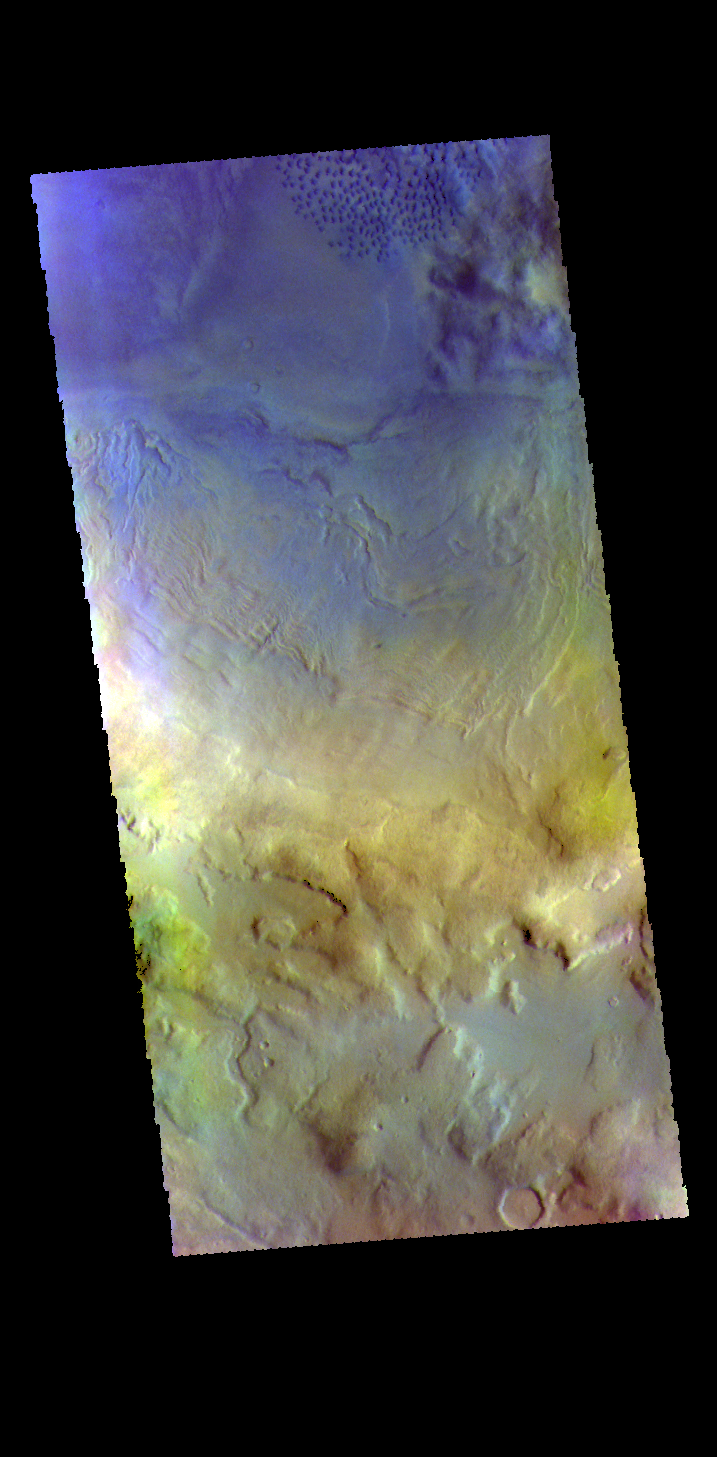

Renaudot Crater – False Color

Today’s image shows part of the floor of Renaudot Crater, located on the margin between Terra Sabaea and Utopia Planitia. The small dark blue features at the top right corner of the image are sand dunes. Dark blue is this false color combination indicates that these dunes are comprised of basaltic sands.

The THEMIS VIS camera contains 5 filters. The data from different filters can be combined in multiple ways to create a false color image. These false color images may reveal subtle variations of the surface not easily identified in a single band image.

Credit: NASA/JPL-Caltech/ASU